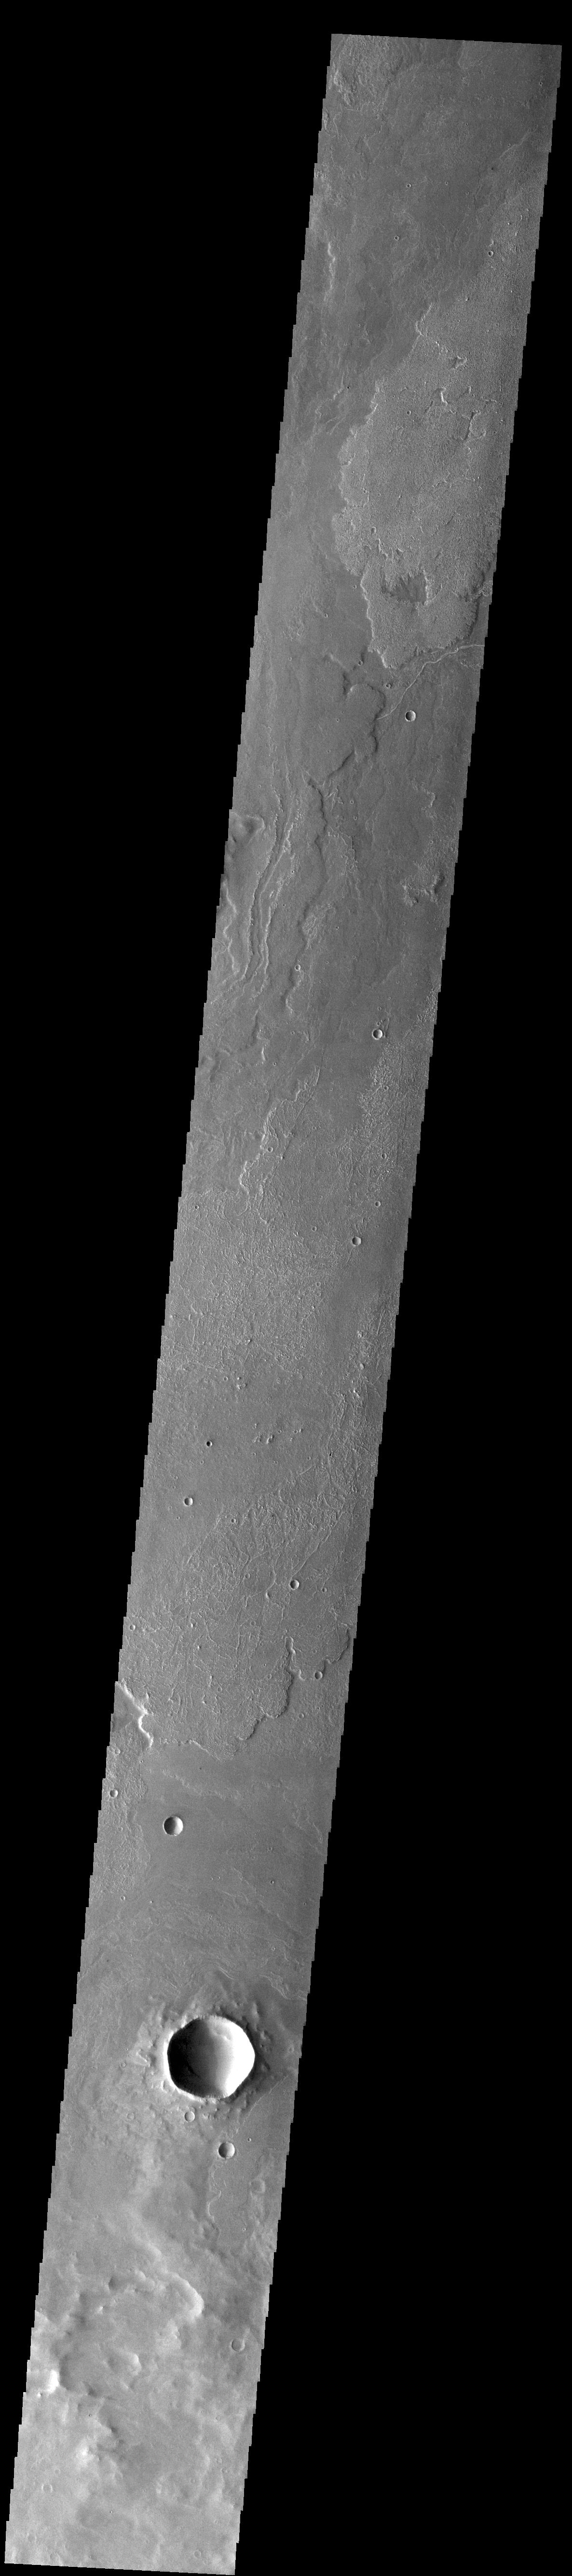

Daedalia Planum

Today’s VIS image shows a small portion of the immense lava flows that originated from Arsia Mons. Arsia Mons is the southernmost of the three large aligned volcanoes in the Tharsis region. Arsia Mons’ last eruption was 10s of million years ago. The different surface textures are created by differences in the lava viscosity and cooling rates. The lobate margins of each flow can be traced back to the start of each flow — or to the point where they are covered by younger flows. Flows in Daedalia Planum can be as long as 180 km (111 miles). For comparison the longest Hawaiian lava flow is only 51 km (˜31 miles) long. The total area of Daedalia Planum is 2.9 million square km – more than four times the size of Texas.

Credit: NASA/JPL-Caltech/ASU